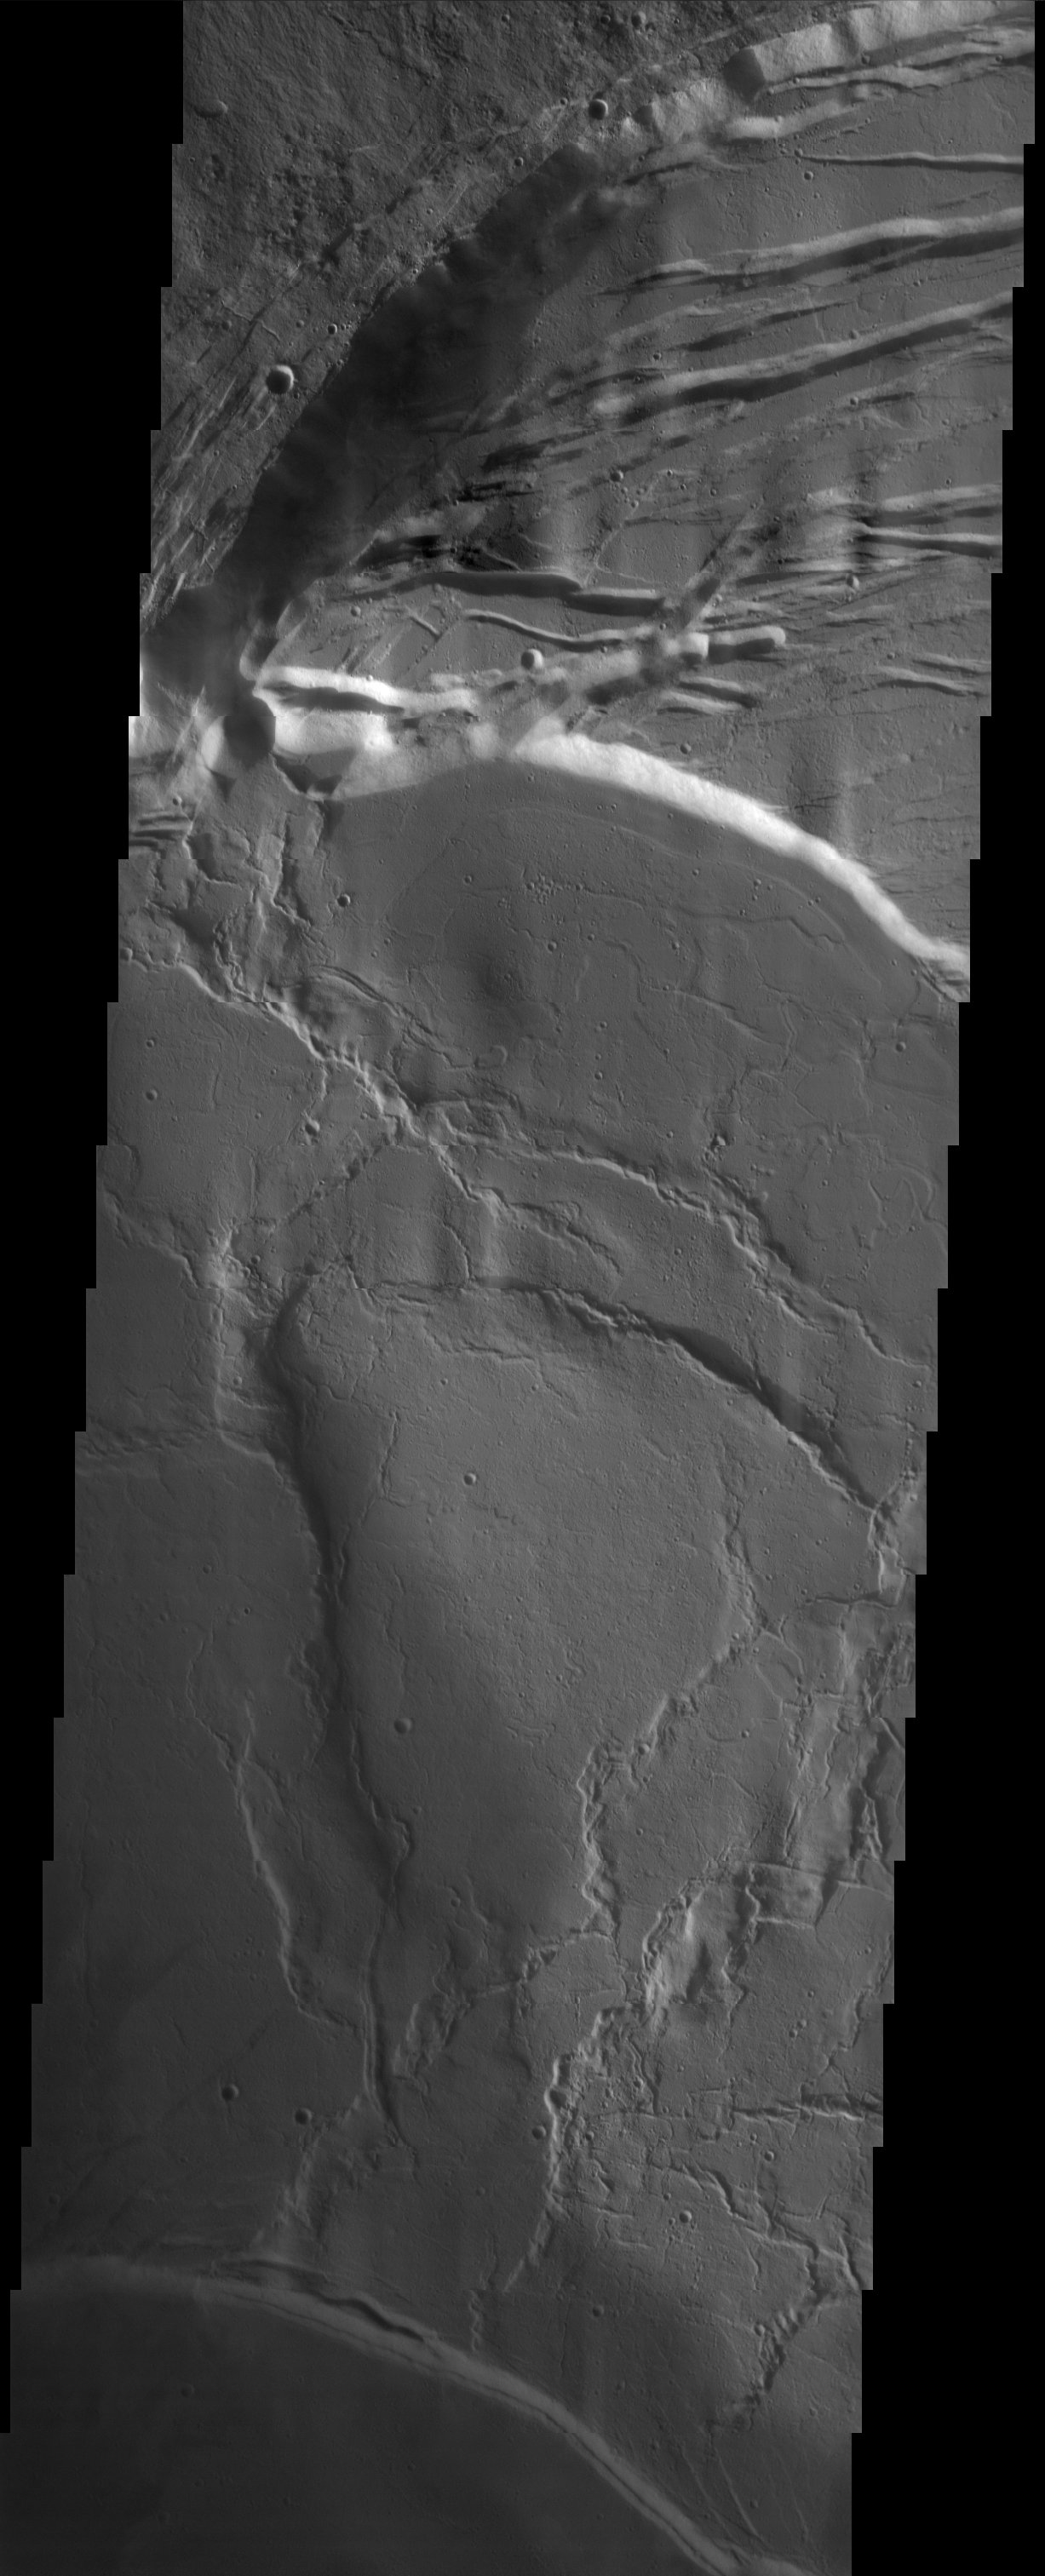

The Summit of Olympus Mons

Released 9 October 2003

Bold scarps and extensional features (grabens) record multiple stages of caldera collapse at the summit of Olympus Mons. The wrinkle ridges are contractional features, and probably formed during the cooling of an ancient lava lake, prior to the collapse events. Olympus Mons is the largest volcano in our solar system, reaching heights of over 40 km tall from base to summit, with the base covering an area as large as the state of Arizona.

Image information: VIS instrument. Latitude 18.5, Longitude 226.6 East (133.4 West). 19 meter/pixel resolution.

Note: this THEMIS visual image has not been radiometrically nor geometrically calibrated for this preliminary release. An empirical correction has been performed to remove instrumental effects. A linear shift has been applied in the cross-track and down-track direction to approximate spacecraft and planetary motion. Fully calibrated and geometrically projected images will be released through the Planetary Data System in accordance with Project policies at a later time.

NASA’s Jet Propulsion Laboratory manages the 2001 Mars Odyssey mission for NASA’s Office of Space Science, Washington, D.C. The Thermal Emission Imaging System (THEMIS) was developed by Arizona State University, Tempe, in collaboration with Raytheon Santa Barbara Remote Sensing. The THEMIS investigation is led by Dr. Philip Christensen at Arizona State University. Lockheed Martin Astronautics, Denver, is the prime contractor for the Odyssey project, and developed and built the orbiter. Mission operations are conducted jointly from Lockheed Martin and from JPL, a division of the California Institute of Technology in Pasadena.

Credit: NASA/JPL/Arizona State University